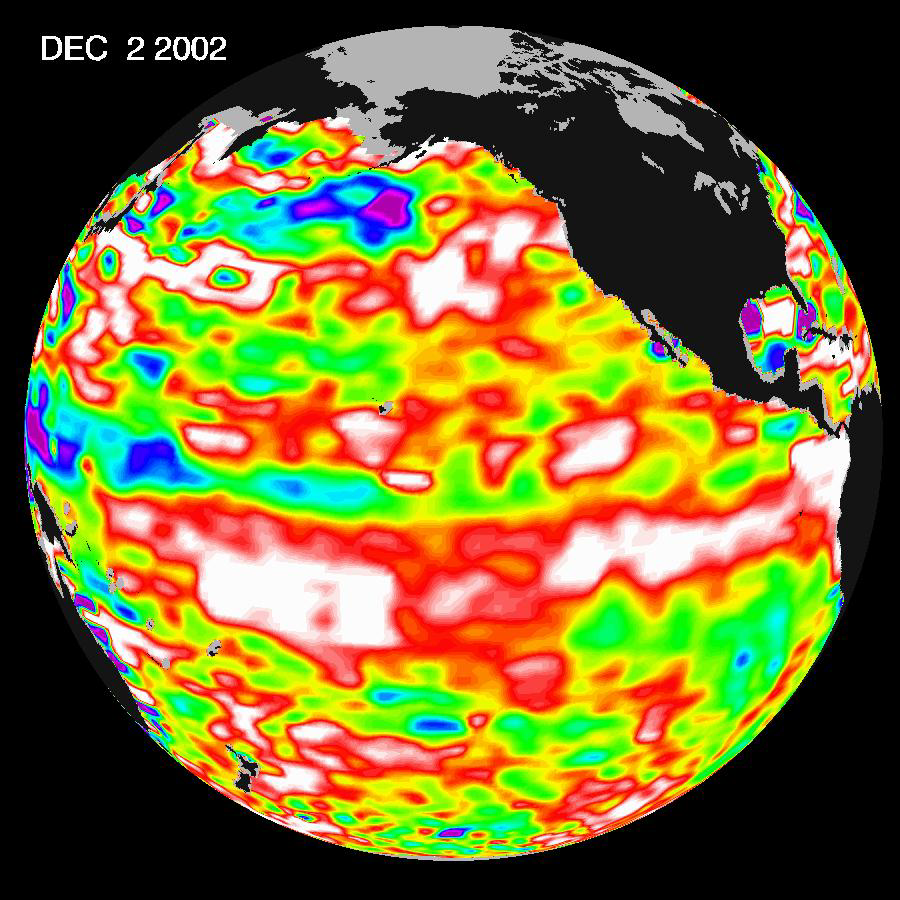

El Niño Continues to Grow

The latest image from NASA’s Jason oceanography satellite, taken during a 10-day collection cycle ending December 2, 2002, shows the Pacific dominated by two significant areas of higher-than-normal sealevel (warmer ocean temperatures). In the central equatorial Pacific, the large area of higher than normal sea surface heights(warmer than normal sea surface temperatures) associated with growing El Niño conditions has recently migrated eastward toward the coast of South America. Meanwhile, the influence of the 20- to 30-year larger than El Niño/La Niña pattern called the Pacific Decadal Oscillation continues to create warm, higher-than-normal sea-surface heights in the north Pacific that are connected in a warm horseshoe pattern with the western and southern Pacific. Sea-surface heights are a measure of how much heat is stored in the ocean below. This heat influences both present weather and future planetary climate events.

The image shows red areas in the north Pacific and at the equator that are about 10 centimeters (4 inches) above normal; white areas indicate sea surface heights between 14 and 32 centimeters (6 to 13 inches) above normal. These regions contrast with the western tropical Pacific, where lower-than-normal sea levels (blue areas) have developed that are between 5 and 13 centimeters (2 and 5 inches) below normal, while purple areas range from 14 to 18 centimeters (6 to 7 inches) below normal. Along the equator, the red sea surface heights equate to sea surface temperature departures greater than one degree Celsius (two degrees Fahrenheit) and the white sea surface heights are sea surface temperatures 1.5 to 2.5 degrees Celsius(three to five degrees Fahrenheit) above normal.

The U.S. portion of the Jason mission is managed by JPL for NASA’s Earth Science Enterprise, Washington, D.C. Research on Earth’s oceans using Jason and other space-based capabilities is conducted by NASA’s Earth Science Enterprise to better understand and protect our home planet.

Credit: NASA/JPL